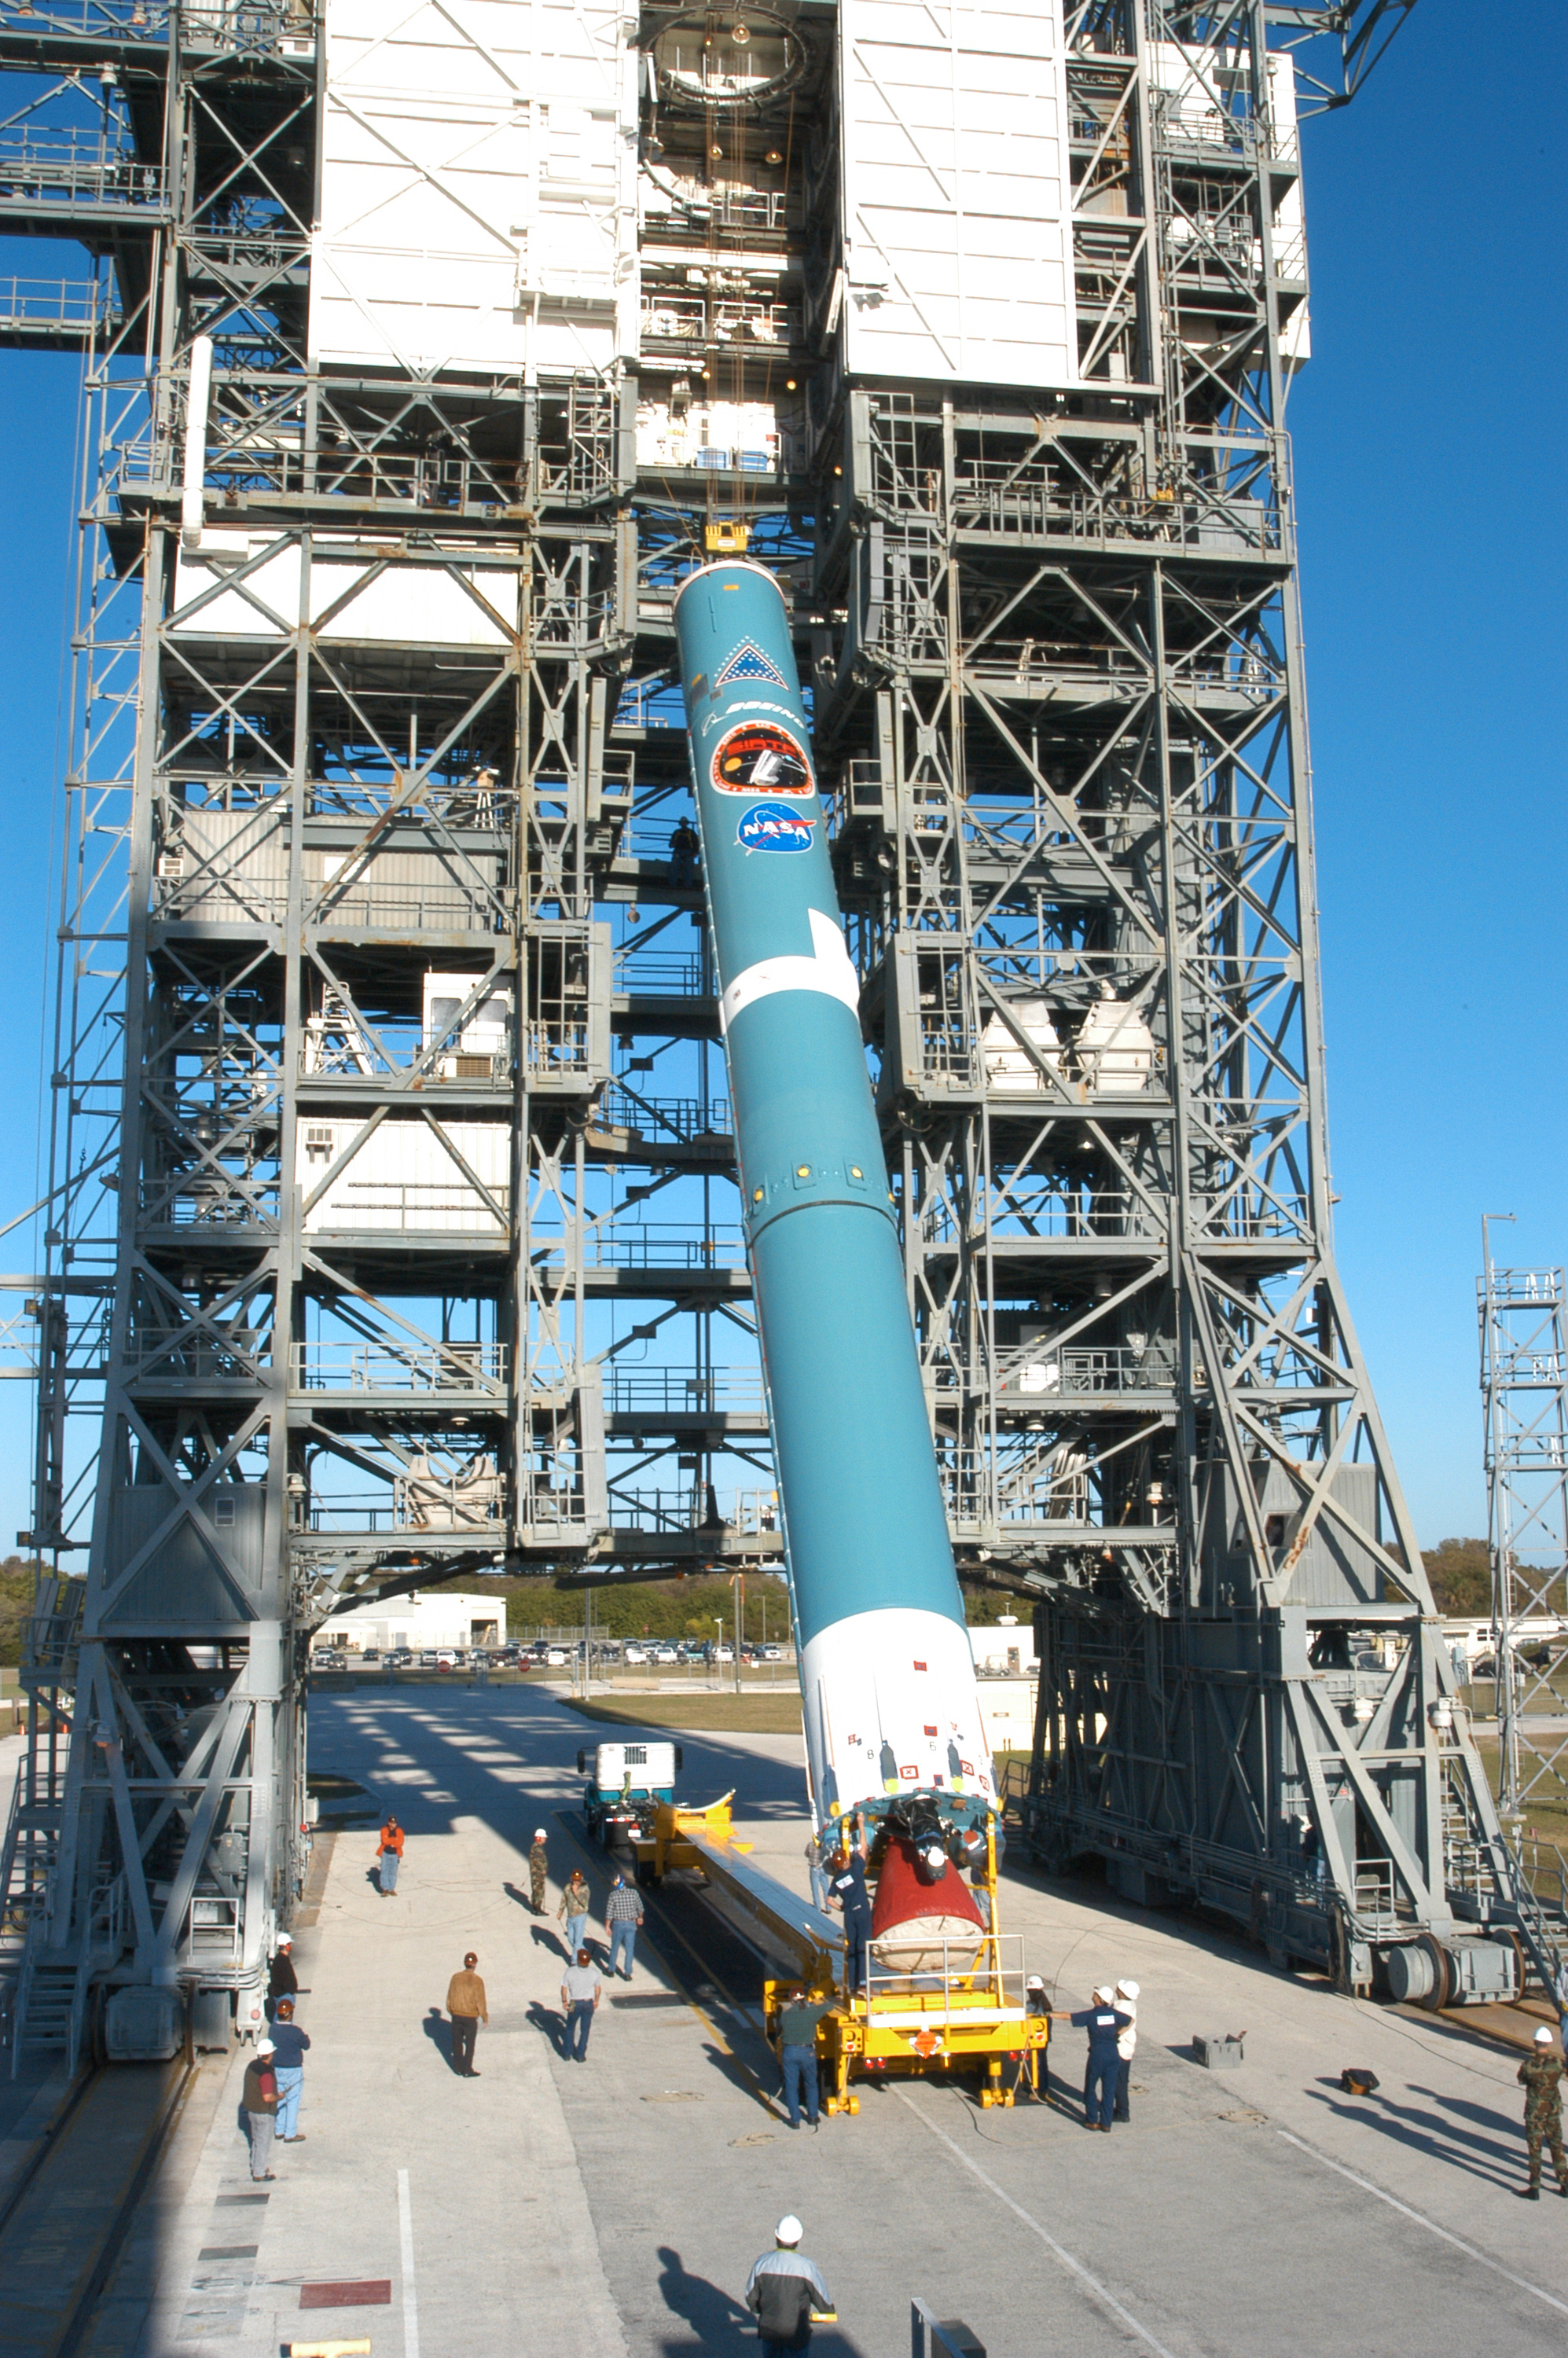

The Rocket that Didn't Launch Spitzer

A Delta II rocket, initially intended to launch the Spitzer Space Telescope on April 18, 2003. However, due to additional engineering tests that were needed on the rocket, the launch was delayed and the rocket was instead used to launch a Mars mission. Spitzer launched on a different rocket on August 25, 2003.

Credit: NASA/KSC